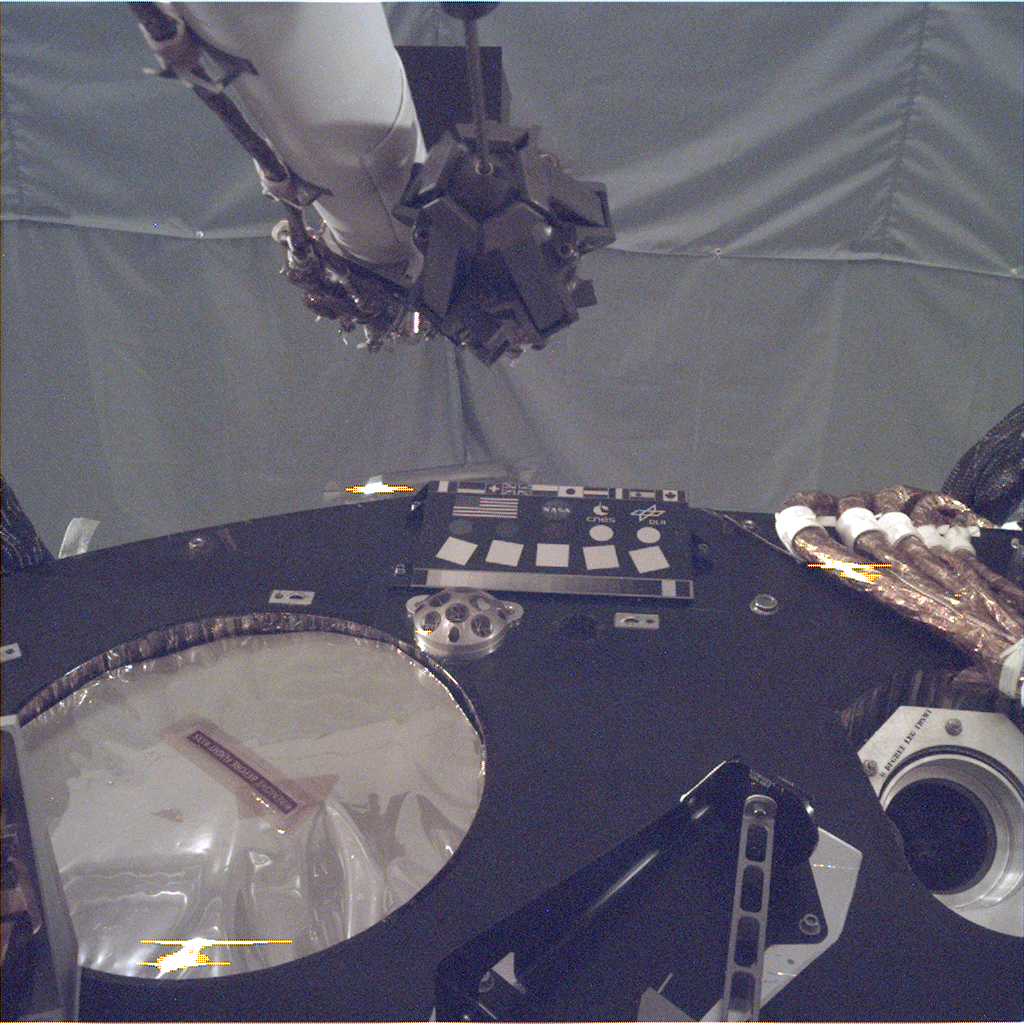

Test Image of InSight Deck and Calibration Target Before Launch

This image of the deck of NASA’s InSight lander – where the camera’s rectangular calibration target can be seen in the middle – was taken by the Instrument Deployment Camera during the assembly, test and launch operations phase at Lockheed Martin Space, Denver. The Instrument Deployment Camera is attached to the spacecraft’s robotic arm. For more on the calibration target see PIA22540.

NASA’s Jet Propulsion Laboratory, a division of Caltech in Pasadena, California, manages InSight for NASA’s Science Mission Directorate in Washington. InSight is part of NASA’s Discovery Program, managed by the agency’s Marshall Space Flight Center in Huntsville, Alabama. The InSight spacecraft was built and tested by Lockheed Martin Space.

Credit: NASA/JPL-Caltech/LMS